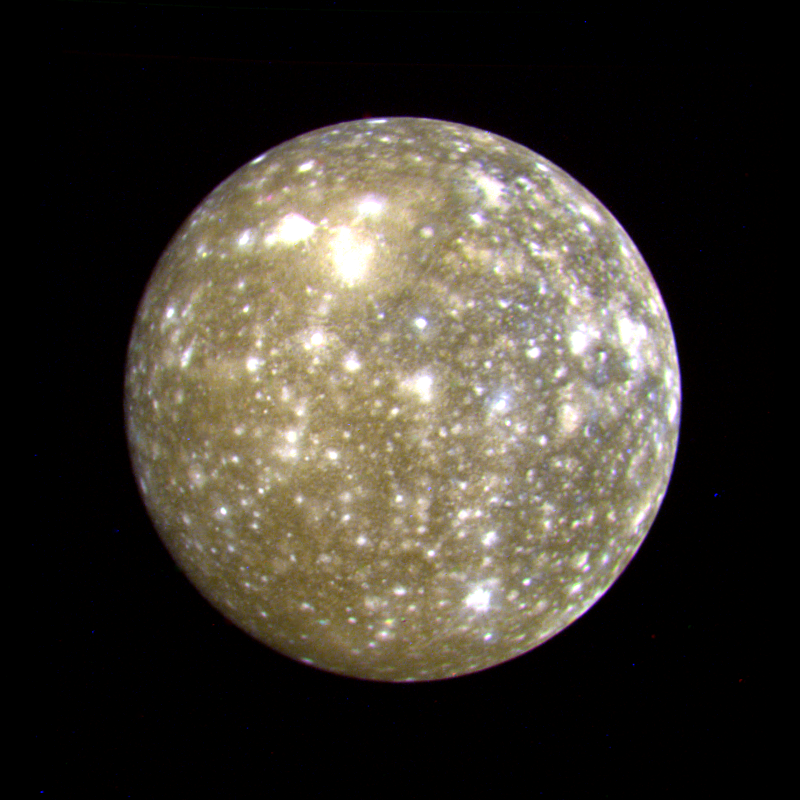

Callisto False Color

This false color picture of Callisto was taken by Voyager 2 on July 7, 1979 at a range of 1,094,666 kilometers (677,000 miles) and is centered on 11 degrees N and 171 degrees W. This rendition uses an ultraviolet image for the blue component. Because the surface displays regional contrast in UV, variations in surface materials are apparent. Notice in particular the dark blue haloes which surround bright craters in the eastern hemisphere. The surface of Callisto is the most heavily cratered of the Galilean satellites and resembles ancient heavily cratered terrains on the moon, Mercury and Mars. The bright areas are ejecta thrown out by relatively young impact craters. A large ringed structure, probably an impact basin, is shown in the upper left part of the picture. The color version of this picture was constructed by compositing black and white images taken through the ultraviolet, clear and orange filters.

Credit: NASA/JPL